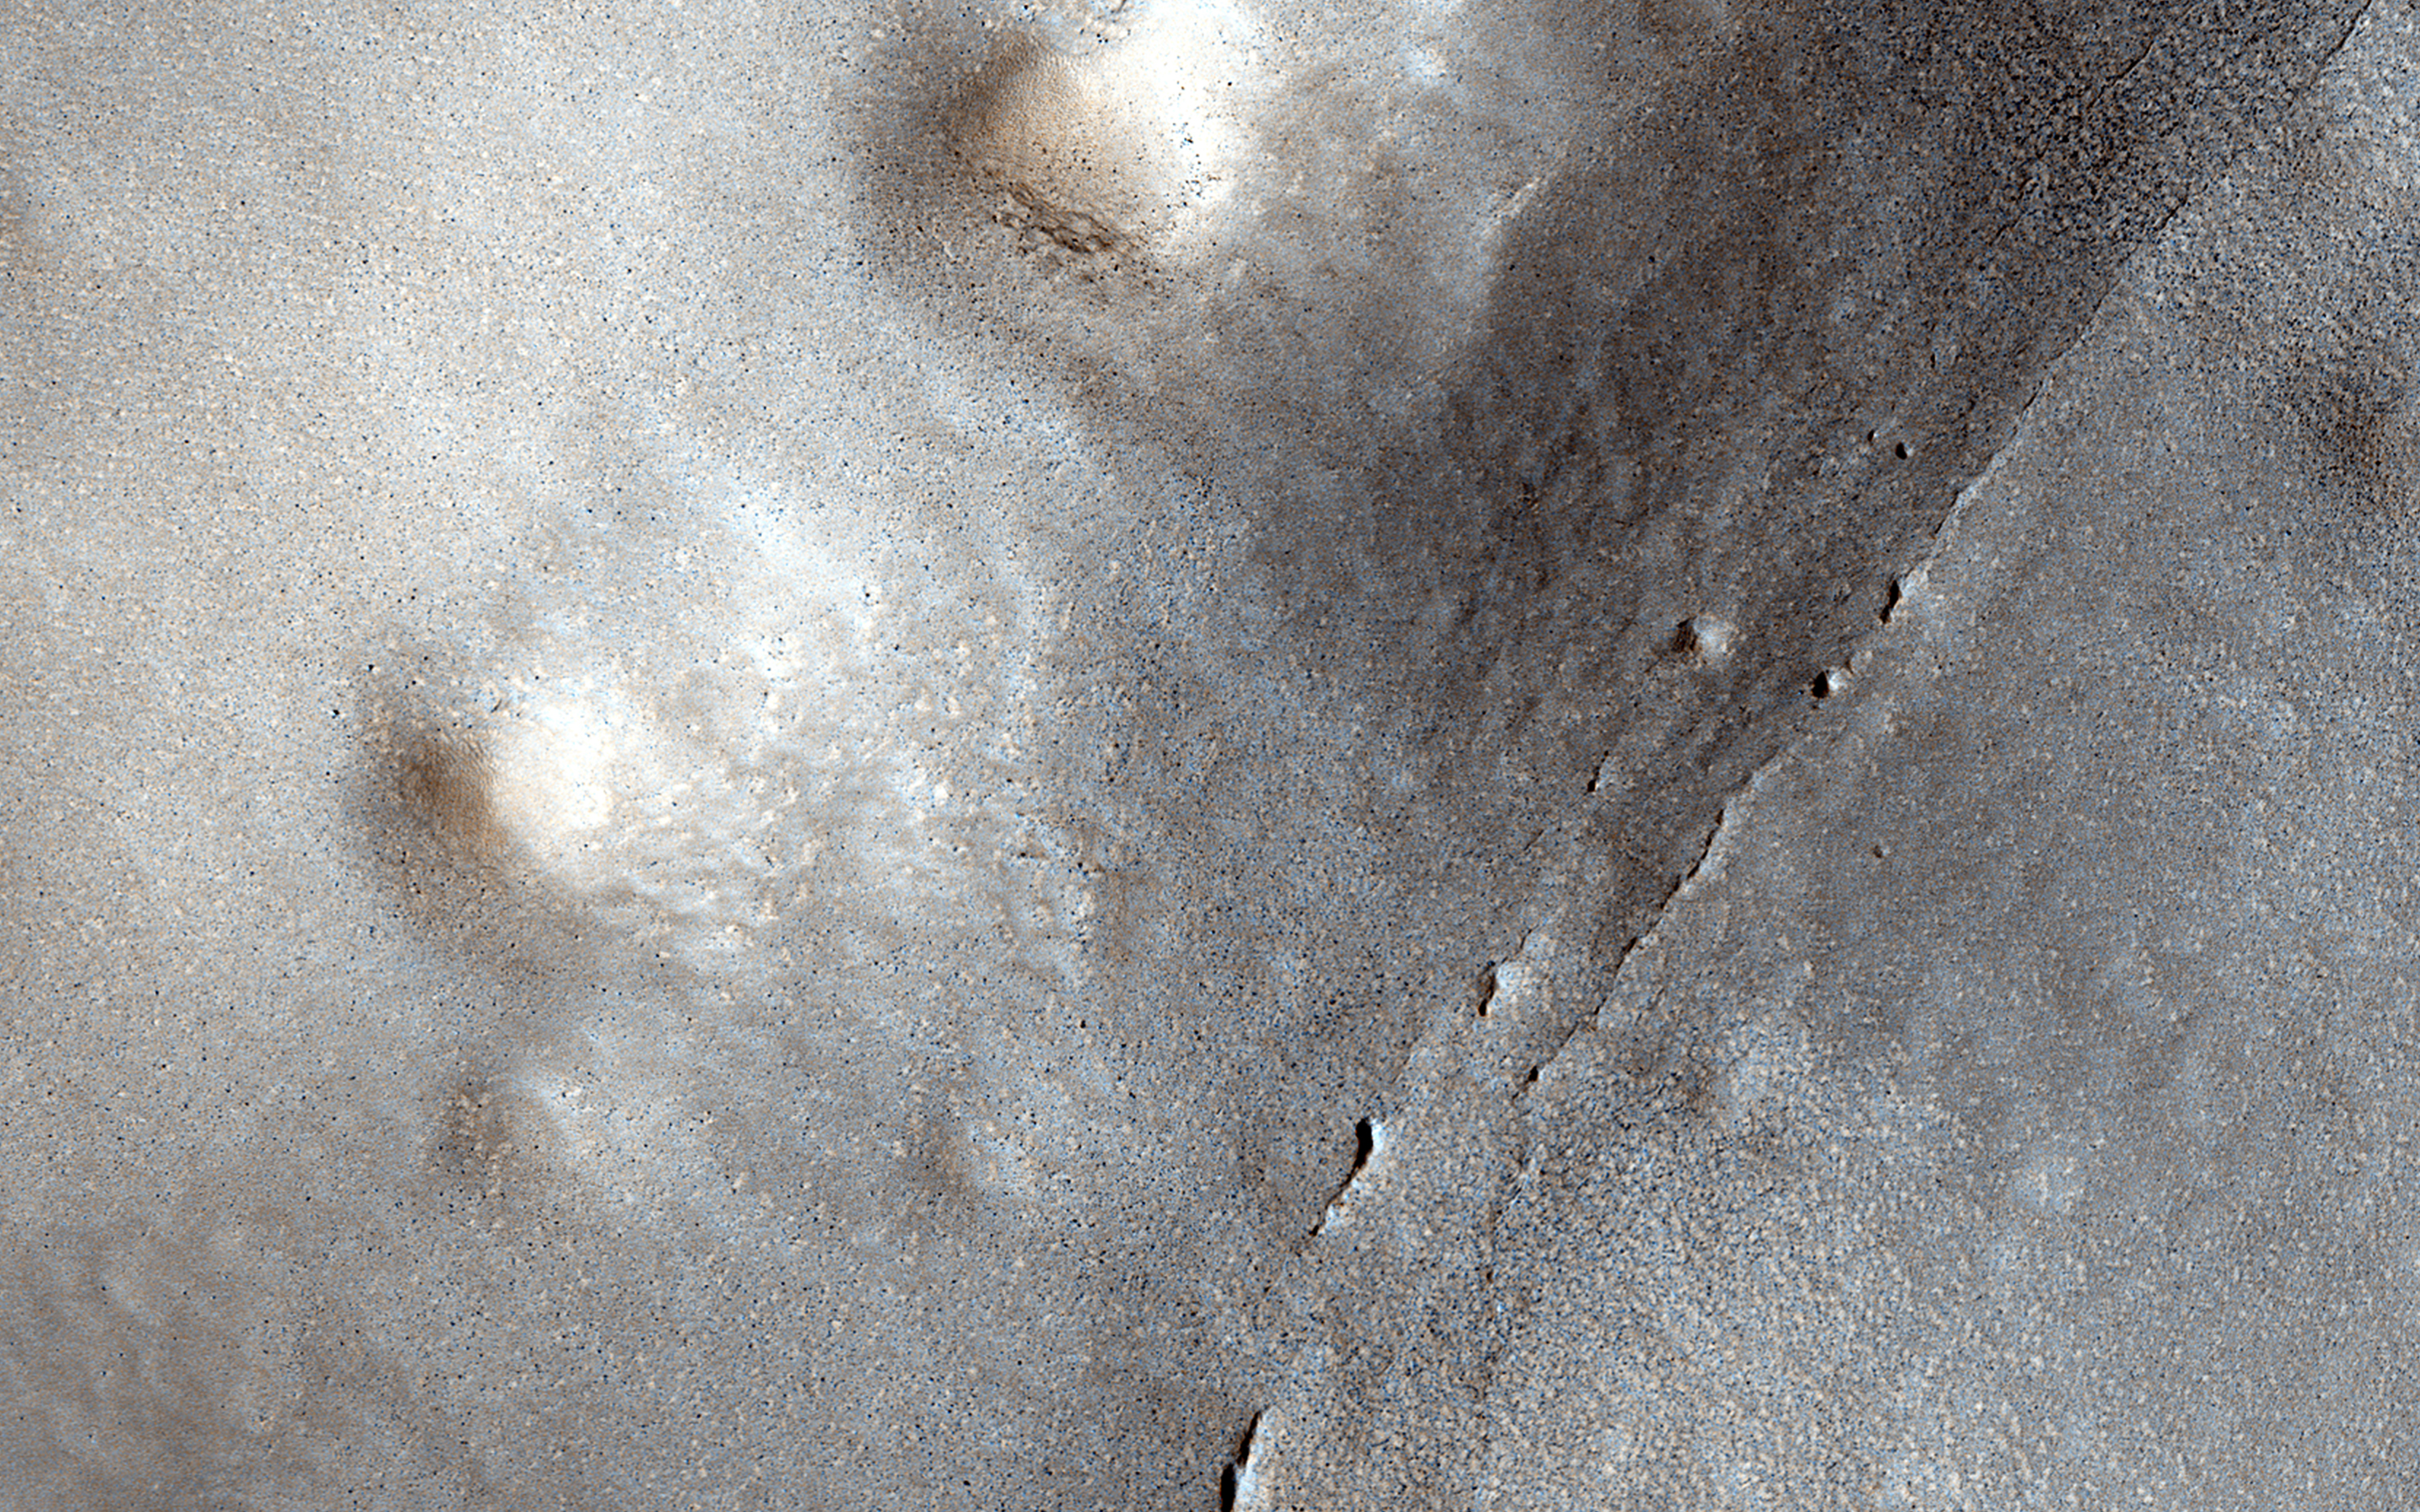

Small Expanded Craters in the Northern Lowlands

This image shows many small craters over a larger degraded one in the northern lowlands. These small craters are smoother and shallower than their counterparts closer to the equator.

Scientists believe this difference is a result of impact into a region with subsurface ice, which sublimates when exposed to the Martian atmosphere. This causes the crater to gradually expand and flatten after impact.

The University of Arizona, Tucson, operates HiRISE, which was built by Ball Aerospace & Technologies Corp., Boulder, Colo. NASA’s Jet Propulsion Laboratory, a division of the California Institute of Technology in Pasadena, manages the Mars Reconnaissance Orbiter Project for NASA’s Science Mission Directorate, Washington.

Credit: NASA/JPL-Caltech/Univ. of Arizona